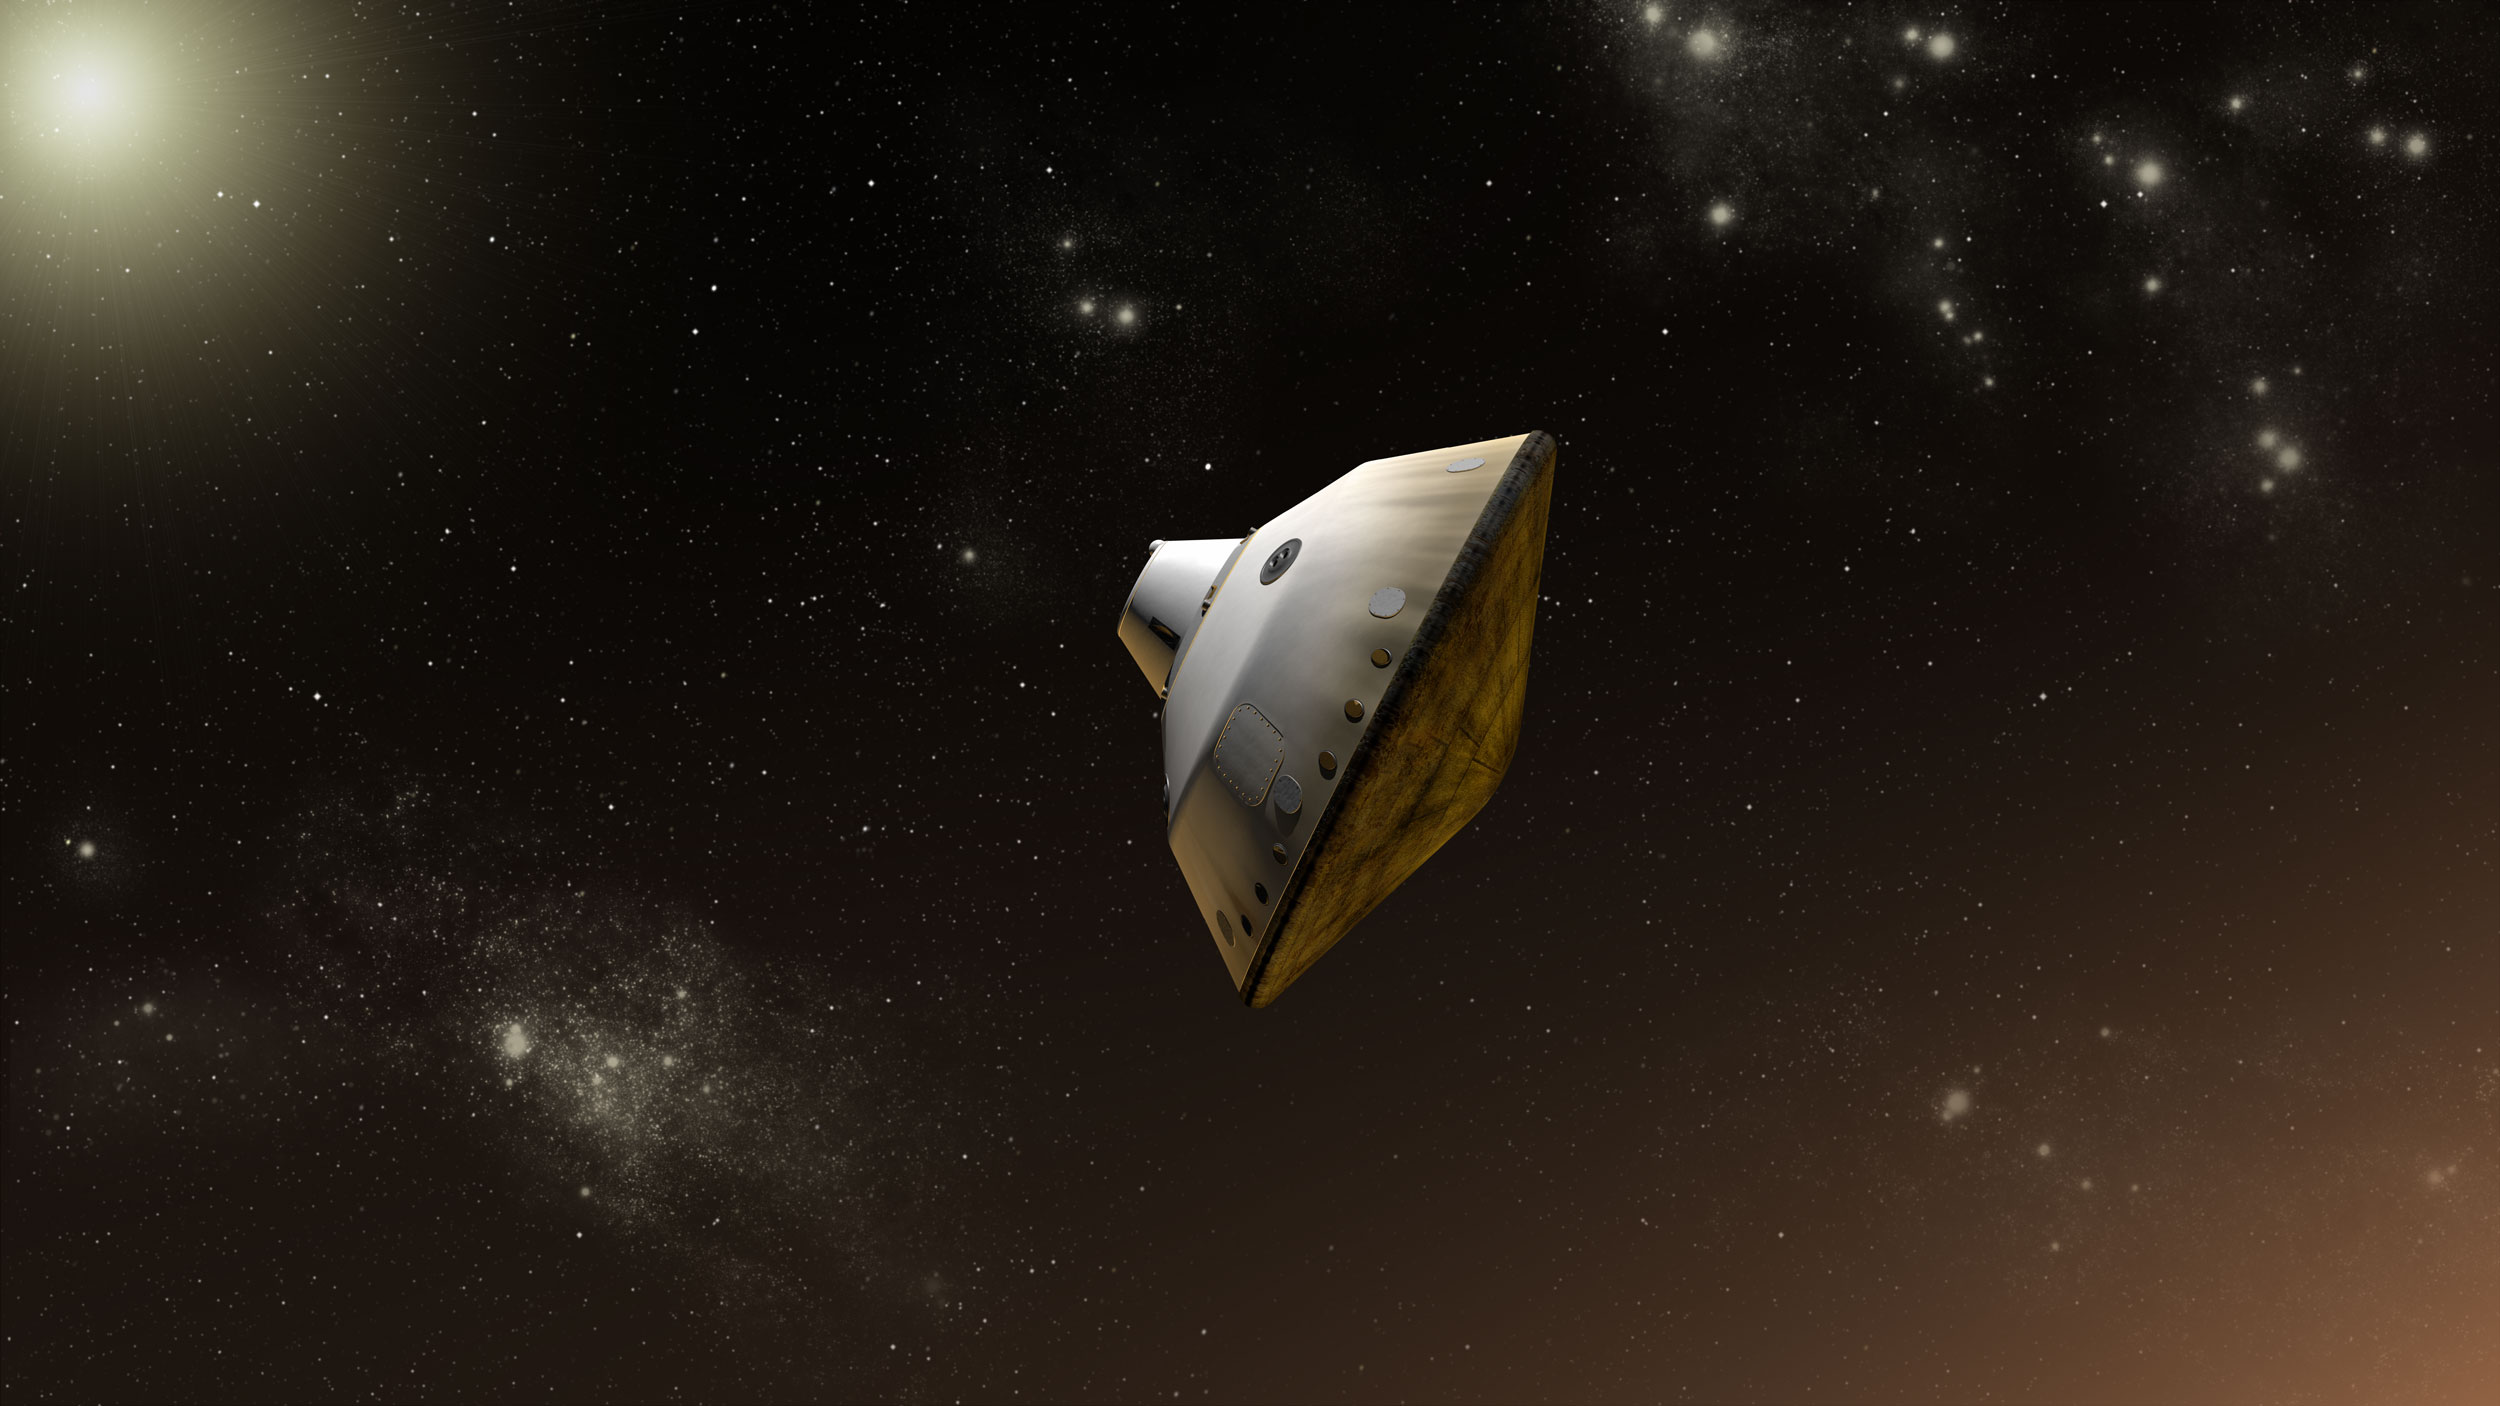

Curiosity Inside Aeroshell, Artist’s Concept

This is an artist’s concept of NASA’s Mars Science Laboratory aeroshell capsule as it enters the Martian atmosphere.

The Curiosity rover and the spacecraft’s descent stage are safely tucked inside the aeroshell at this point. The aeroshell includes a heat shield (on the right, facing in the direction of travel through the atmosphere) and backshell. The diameter of the aeroshell is 14.8 feet (4.5 meters), the largest ever used for a mission to Mars.

The Mars Science Laboratory spacecraft is being prepared for launch during Nov. 25 to Dec. 18, 2011. Landing on Mars is in early August 2012. In a prime mission lasting one Martian year (nearly two Earth years) researchers will use the rover’s tools to study whether the landing region has had environmental conditions favorable for supporting microbial life and for preserving clues about whether life existed.

NASA’s Jet Propulsion Laboratory, a division of the California Institute of Technology, Pasadena, Calif., manages the Mars Science Laboratory Project for the NASA Science Mission Directorate, Washington.

Credit: NASA/JPL-Caltech